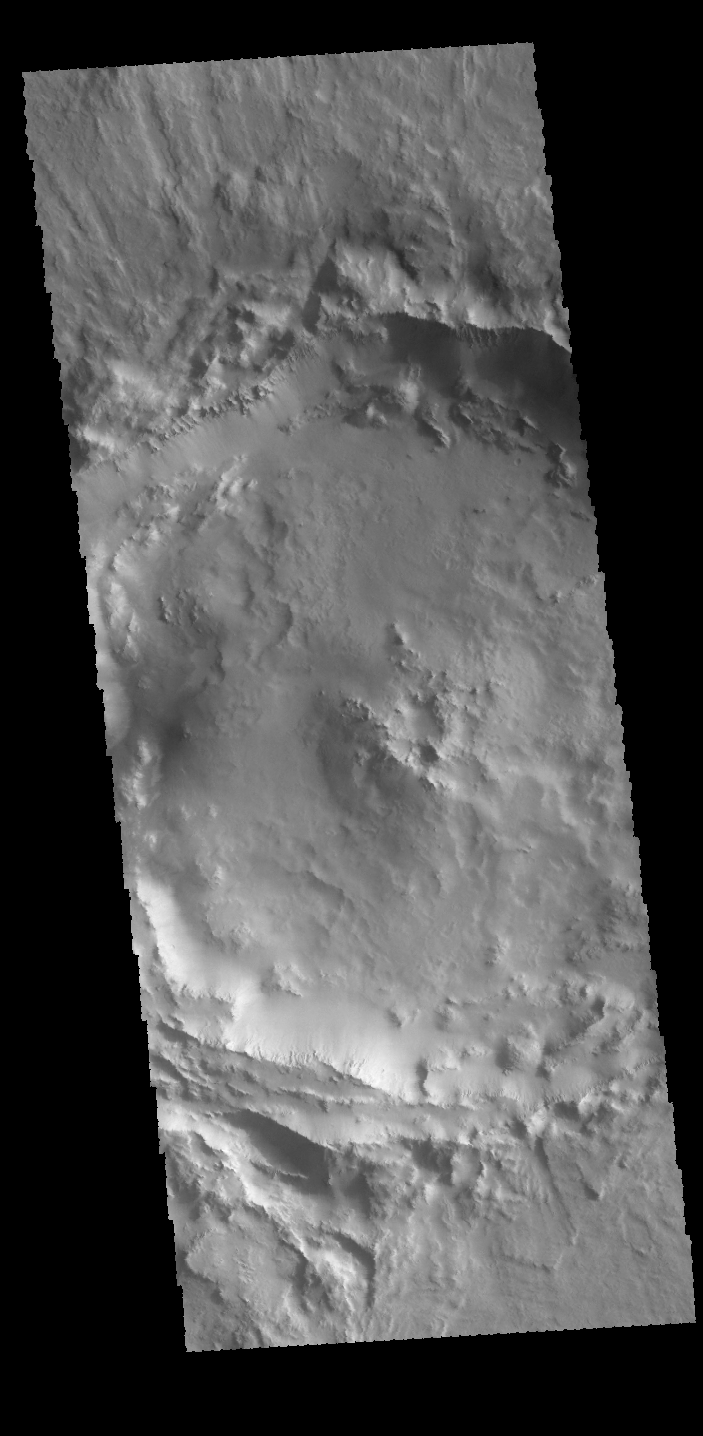

Crater

This unnamed crater in Amazonis Planitia has a complex rim. In the bottom of the image there are several parallel rims, while the rim at the top of the image is lobate but not quite round. Such complexities may indicate that the surface where this impact occurred was not homogeneous.

Credit: NASA/JPL-Caltech/ASU